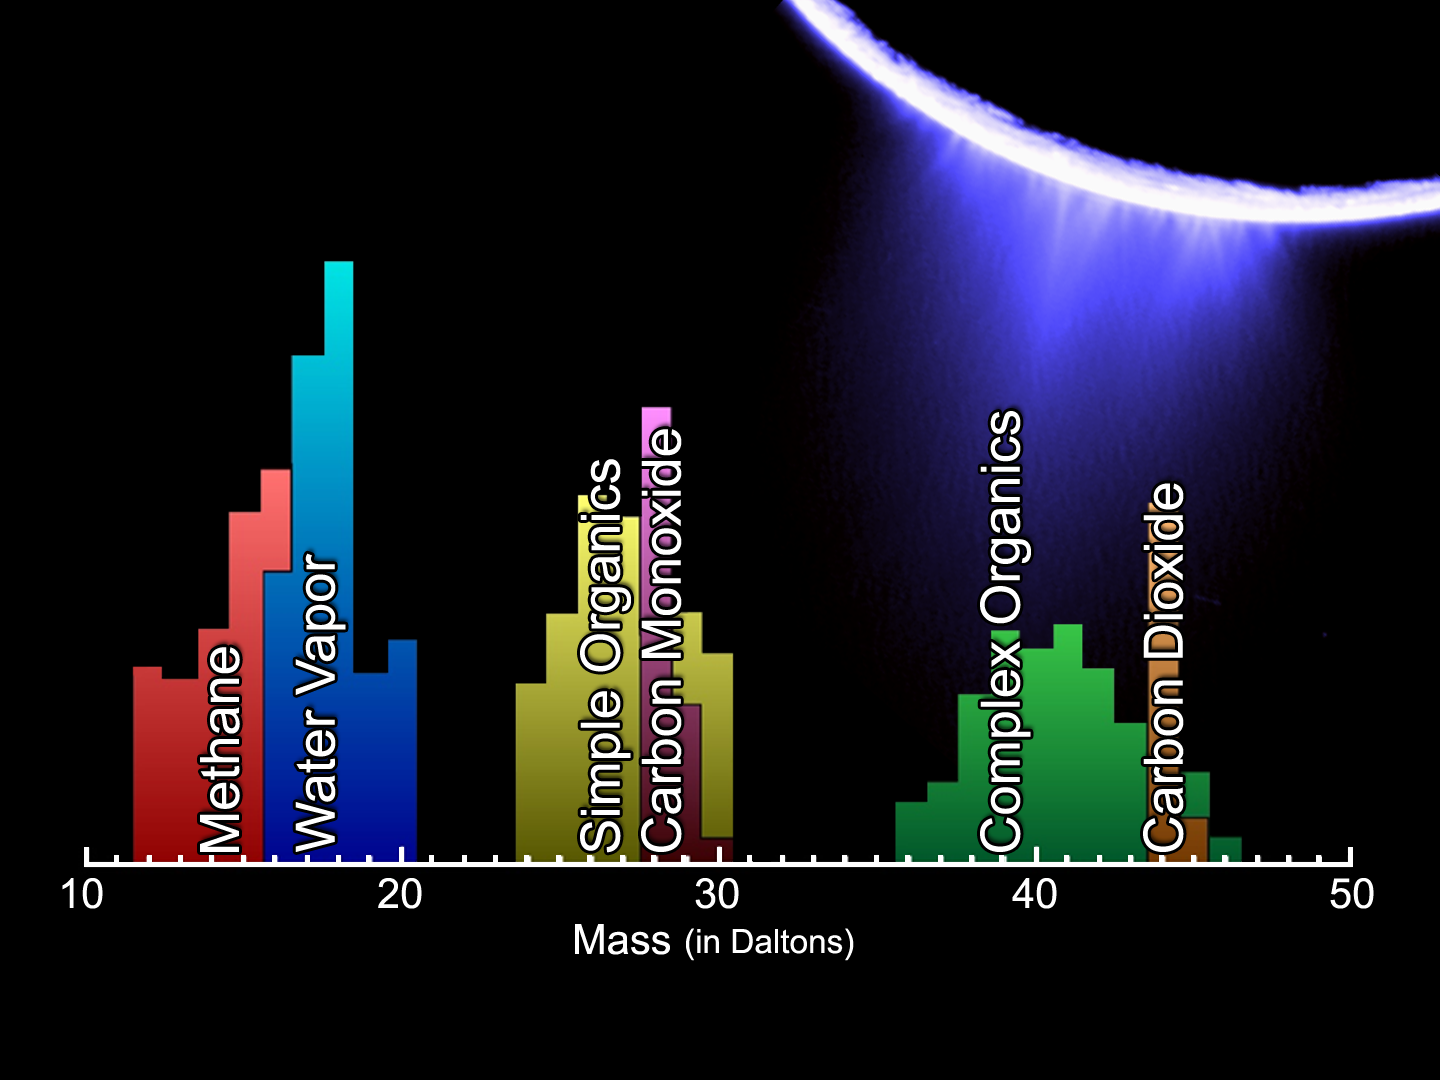

Enceladus Plume Neutral Mass Spectrum

The lower panel is a mass spectrum that shows the chemical constituents sampled in Enceladus’ plume by Cassini’s Ion and Neutral Mass Spectrometer during its fly-through of the plume on Mar. 12, 2008. Shown are the amounts, in atomic mass per elementary charge (Daltons [Da]), of water vapor, methane, carbon monoxide, carbon dioxide, simple organics and complex organics identified in the plume.

The Cassini-Huygens mission is a cooperative project of NASA, the European Space Agency and the Italian Space Agency. The Jet Propulsion Laboratory, a division of the California Institute of Technology in Pasadena, manages the mission for NASA’s Science Mission Directorate, Washington, D.C. The Cassini orbiter was designed, developed and assembled at JPL. The Ion and Neutral Mass Spectrometer was designed and built at NASA’s Goddard Space Flight Center, Greenbelt, Maryland, and the team is at Southwest Research Institute (SwRI) in San Antonio, Texas.

Credit: NASA/JPL/SwRI